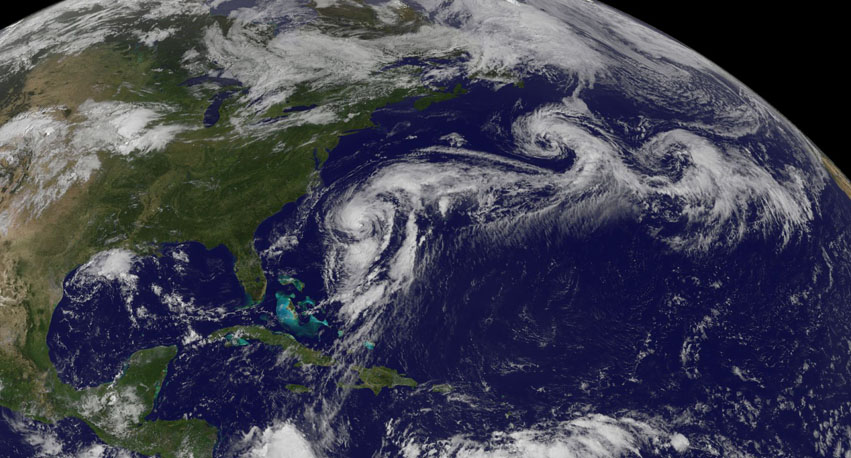

Hurricane Cristobal in the Atlantic Ocean

Hurricane Cristobal is located west of Bermuda still holding to hurricane strength with a small window of opportunity for strengthening further before it moves to higher latitudes and over cooler waters in a couple of days. Currently, the satellite presentation resembles a subtropical cyclone with weak convection which is not concentrated near the center. Cristobal slowed down earlier this morning, but it has resumed a northward motion at 10 knots. This image was taken by GOES East at 1145Z on August 27, 2014. Caption

Credit: NASA/NOAA via NOAA Environmental Visualization Laboratory Credit: NOAA/NASA GOES Project